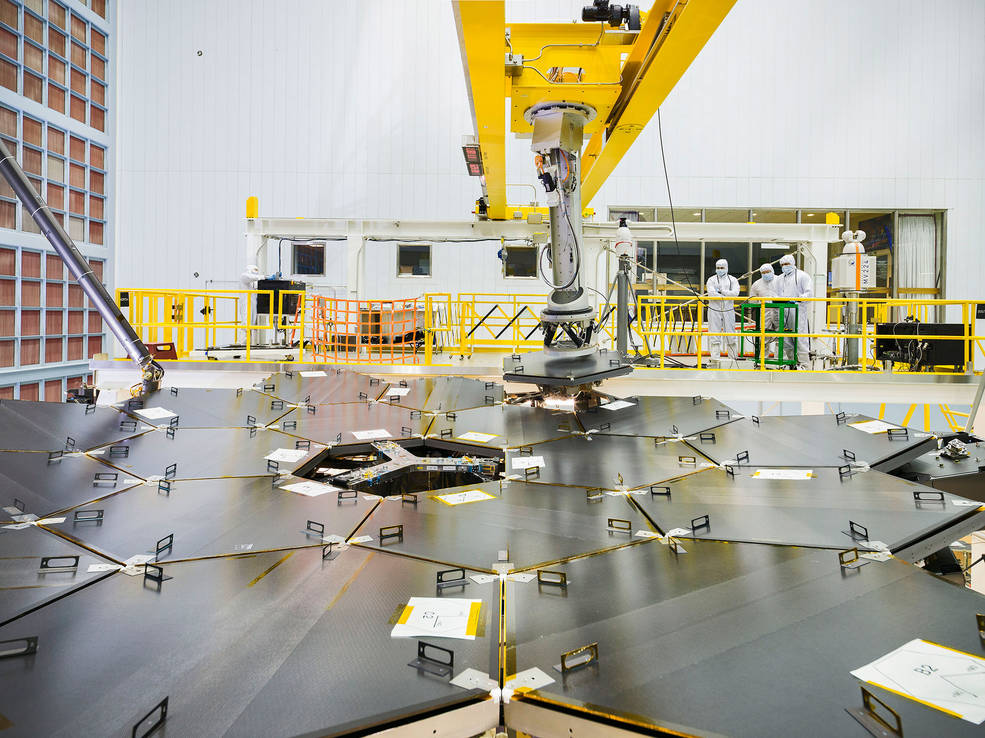

Webb’s Primary Mirror Gets Final Segment

Inside a massive clean room at NASA's Goddard Space Flight Center in Greenbelt, Maryland, the James Webb Space Telescope team used a robotic arm to install the last of the telescope's 18 mirrors onto the telescope structure. The image shows the back of the mirror structure.

Credit: Image: NASA, Chris Gunn (NASA)